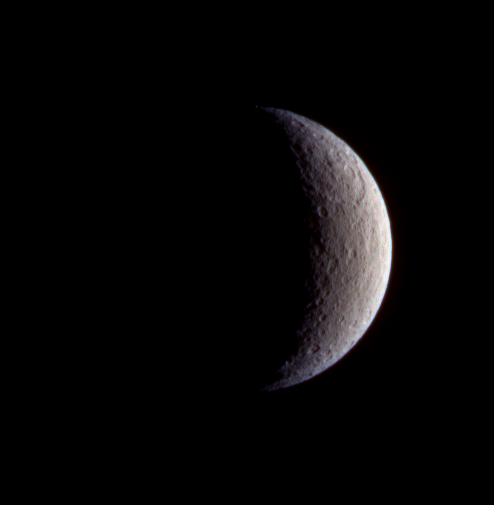

Color on Rhea?

This false-color picture of Saturn’s moon Rhea from Cassini enhances slight differences in natural color across the moon’s face. The extreme north and south latitudes have a notable difference in hue compared to the mid-latitudes.

This view of Rhea is a composite of images taken using filters sensitive to green (centered at 568 nanometers) and infrared light (two infrared filters, centered at 752 and 930 nanometers) and has been processed to accentuate subtle color differences.

The image was taken with the Cassini spacecraft narrow angle-camera on Feb. 18, 2005, at a distance of approximately 890,000 kilometers (553,000 miles) from Rhea and at a Sun-Rhea-spacecraft, or phase, angle of 116 degrees. The image scale is 5 kilometers (3 miles) per pixel.

The Cassini-Huygens mission is a cooperative project of NASA, the European Space Agency and the Italian Space Agency. The Jet Propulsion Laboratory, a division of the California Institute of Technology in Pasadena, manages the mission for NASA’s Science Mission Directorate, Washington, D.C. The Cassini orbiter and its two onboard cameras were designed, developed and assembled at JPL. The imaging team is based at the Space Science Institute, Boulder, Colo.

Credit: NASA/JPL/Space Science Institute